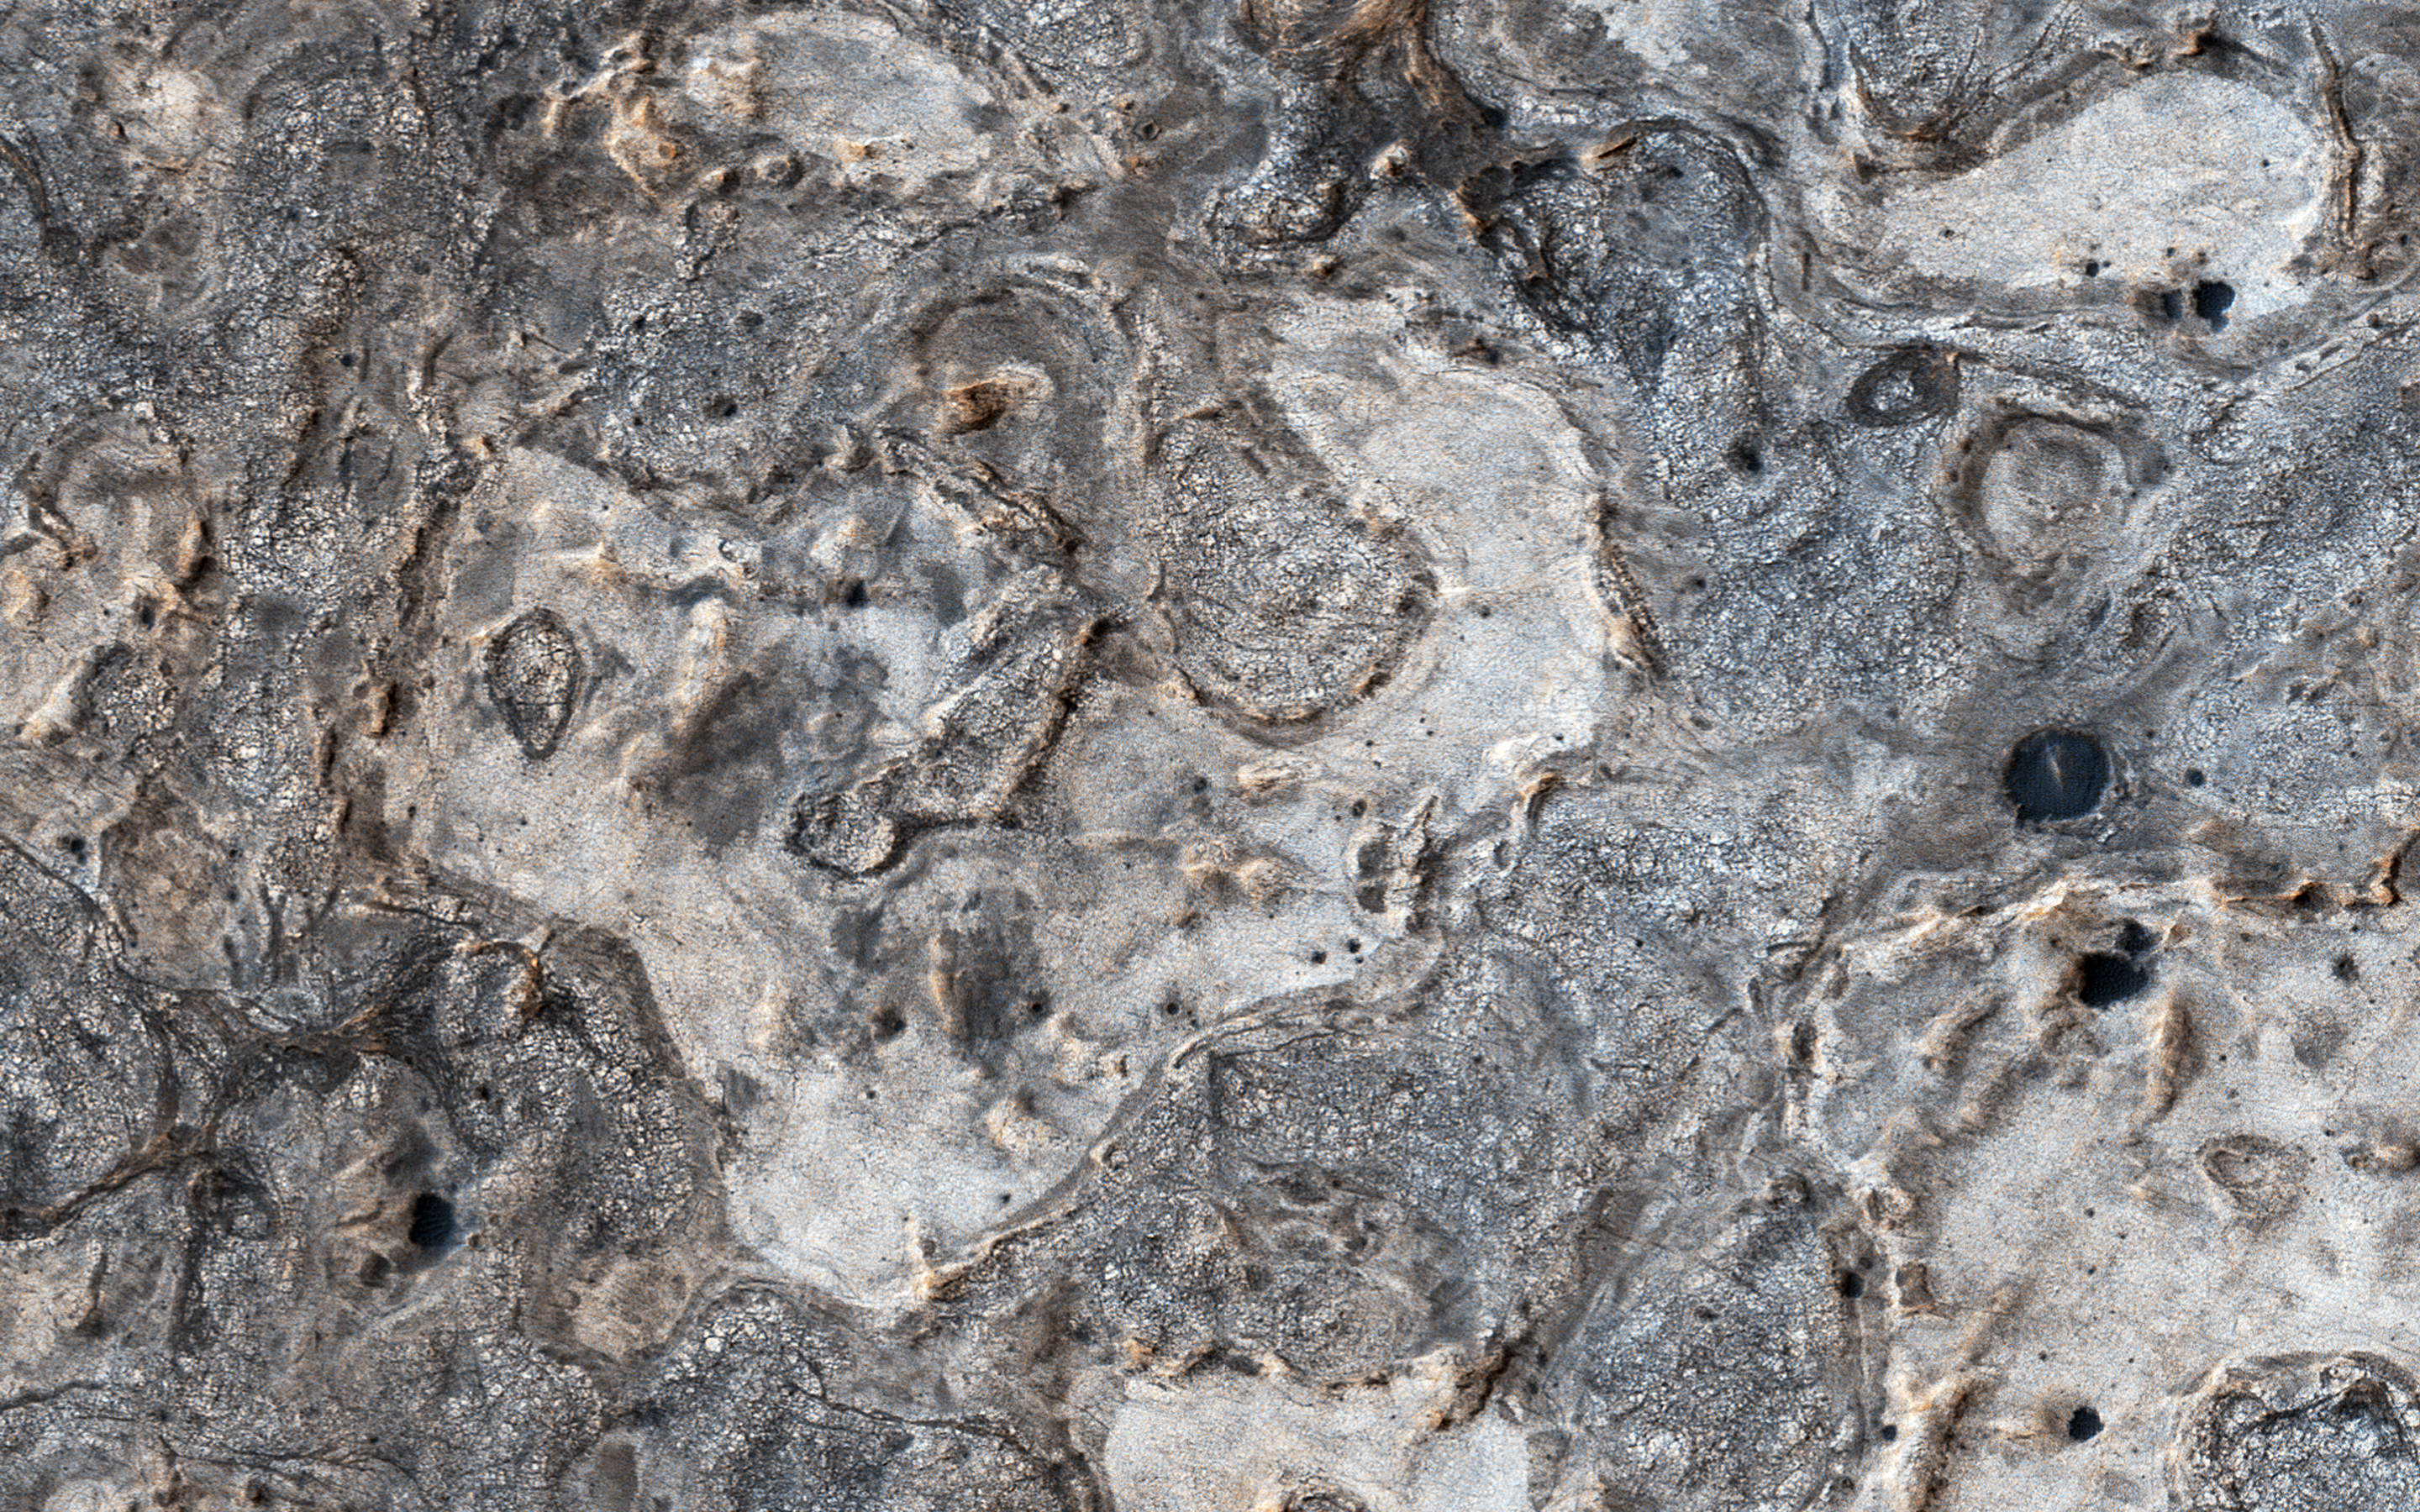

Exploring Meridiani Planum

The map is projected here at a scale of 50 centimeters (19.7 inches) per pixel.
[The original image scale is 54.1 centimeters (21.3 inches) per pixel (with 2 x 2 binning); objects on the order of 162 centimeters (63.8 inches) across are resolved.] North is up.
NASA’s Opportunity rover has spent 13 years exploring a small region of Meridiani Planum which has a rather ordinary appearance as seen by NASA’s Mars Reconnaissance Orbiter (MRO).

Other portions of Meridiani are much more interesting, with well-exposed layered bedrock eroded into strange patterns.

The University of Arizona, Tucson, operates HiRISE, which was built by Ball Aerospace & Technologies Corp., Boulder, Colorado. NASA’s Jet Propulsion Laboratory, a division of Caltech in Pasadena, California, manages the Mars Reconnaissance Orbiter Project for NASA’s Science Mission Directorate, Washington.

Credit: NASA/JPL-Caltech/Univ. of Arizona